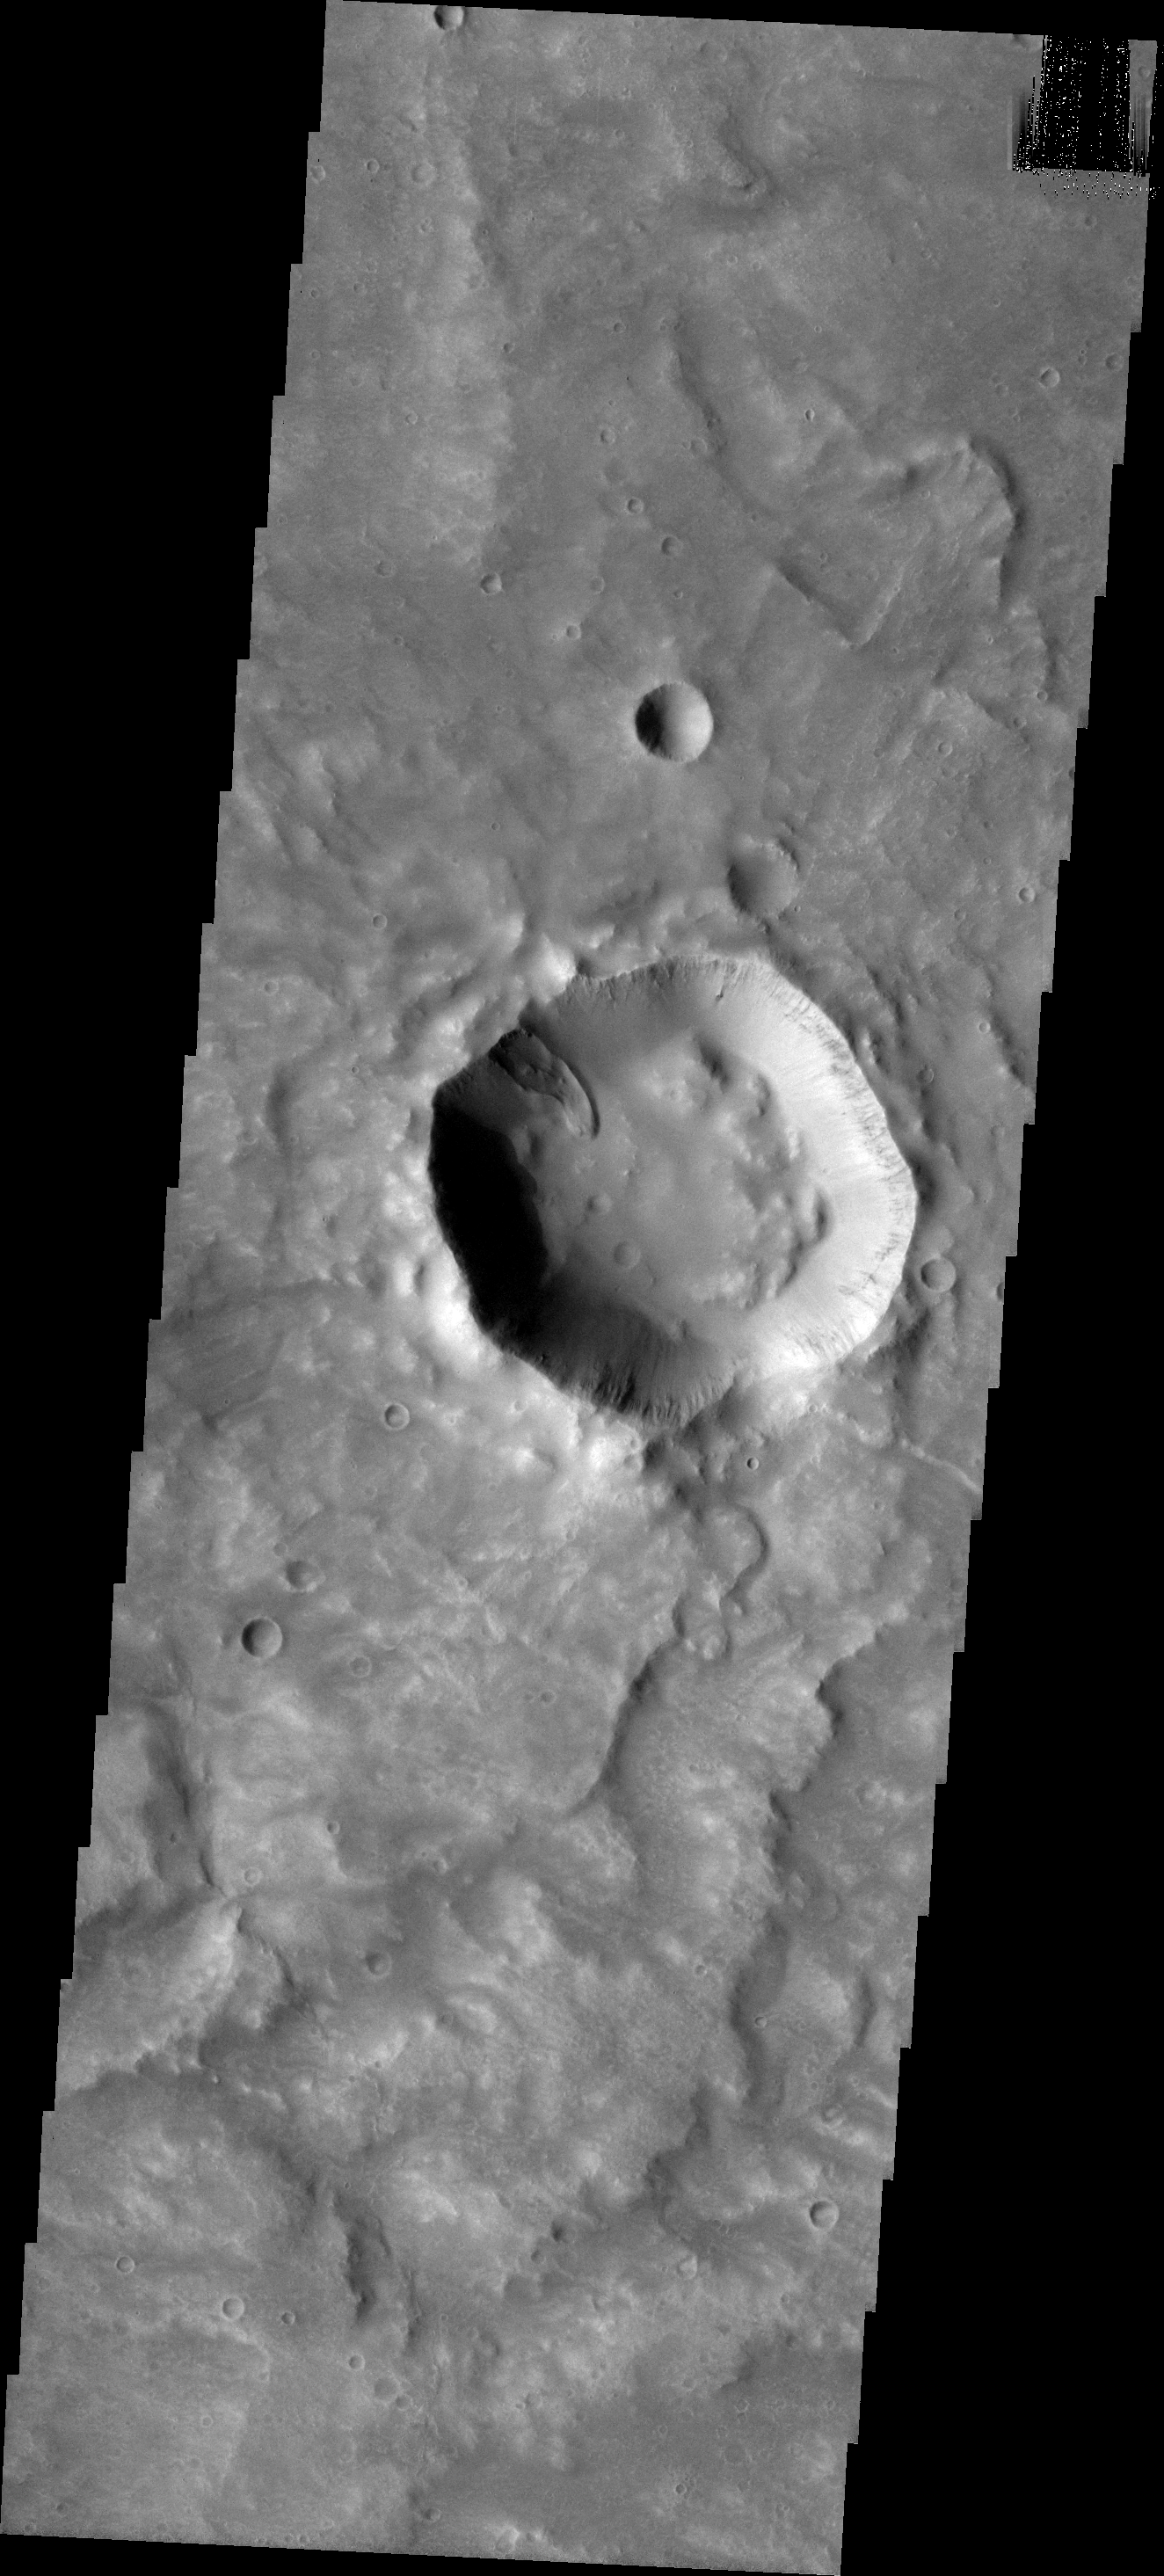

Little Landslide

This little landslide in within an unnamed crater in Tyrrhena Terra.

Image information: VIS instrument. Latitude -14.4N, Longitude 81.2E. 18 meter/pixel resolution.

Please see the THEMIS Data Citation Note for details on crediting THEMIS images.

Note: this THEMIS visual image has not been radiometrically nor geometrically calibrated for this preliminary release. An empirical correction has been performed to remove instrumental effects. A linear shift has been applied in the cross-track and down-track direction to approximate spacecraft and planetary motion. Fully calibrated and geometrically projected images will be released through the Planetary Data System in accordance with Project policies at a later time.

NASA’s Jet Propulsion Laboratory manages the 2001 Mars Odyssey mission for NASA’s Office of Space Science, Washington, D.C. The Thermal Emission Imaging System (THEMIS) was developed by Arizona State University, Tempe, in collaboration with Raytheon Santa Barbara Remote Sensing. The THEMIS investigation is led by Dr. Philip Christensen at Arizona State University. Lockheed Martin Astronautics, Denver, is the prime contractor for the Odyssey project, and developed and built the orbiter. Mission operations are conducted jointly from Lockheed Martin and from JPL, a division of the California Institute of Technology in Pasadena.

Credit: NASA/JPL/ASU